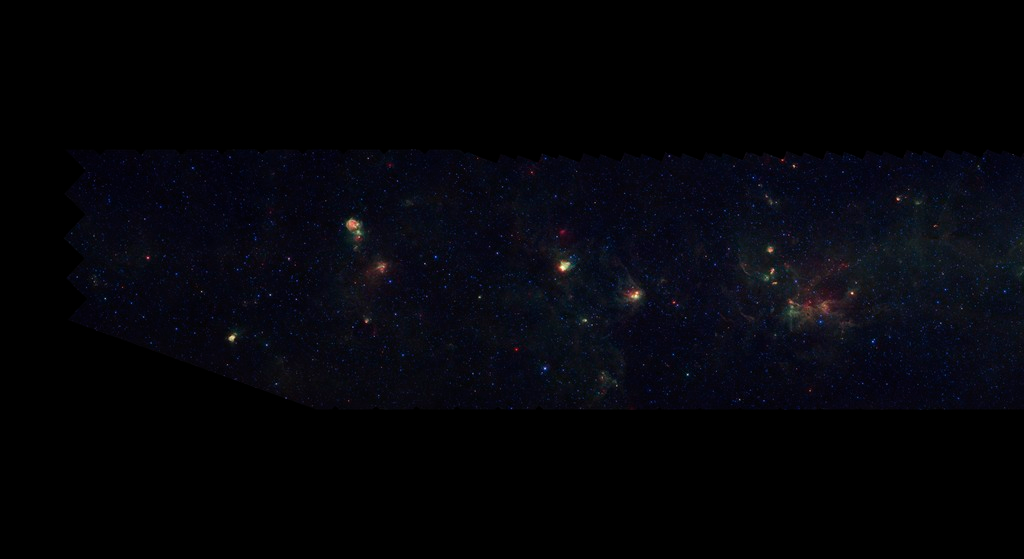

GLIMPSE-MIPSGAL Milky Way 1

This is one segment of an infrared portrait of dust and stars radiating in the inner Milky Way. More than 800,000 frames from NASA's Spitzer Space Telescope were stitched together to create the full image, capturing more than 50 percent of our entire galaxy.

As inhabitants of a flat galactic disk, Earth and its solar system have an edge-on view of their host galaxy, like looking at a glass dish from its edge. From our perspective, most of the galaxy is condensed into a blurry narrow band of light that stretches completely around the sky, also known as the galactic plane.

This survey segment spans galactic longitudes of 57.8 to 66.0 degrees and is centered at a galactic latitude of 0 degrees. It covers about two vertical degrees of the galactic plane.

The swaths of green represent organic molecules, called polycyclic aromatic hydrocarbons, which are illuminated by light from nearby star formation, while the thermal emission, or heat, from warm dust is rendered in red. Star-forming regions appear as swirls of red and yellow, where the warm dust overlaps with the glowing organic molecules. The blue specks sprinkled throughout the photograph are Milky Way stars.

The segment spans galactic latitidues of 57.8 to 66.0 degrees and is centered at a galactic longitude of 0 degrees. It covers about two vertical degrees of the galactic plane.

This is a three-color composite that shows infrared observations from two Spitzer instruments. Blue represents 3.6-micron light and green shows light of 8 microns, both captured by Spitzer's infrared array camera. Red is 24-micron light detected by Spitzer's multiband imaging photometer. This combines observations from the Galactic Legacy Infrared Mid-Plane Survey Extraordinaire (GLIMPSE) and MIPSGAL projects.

Credit: NASA/JPL-Caltech/Univ. of Wisconsin